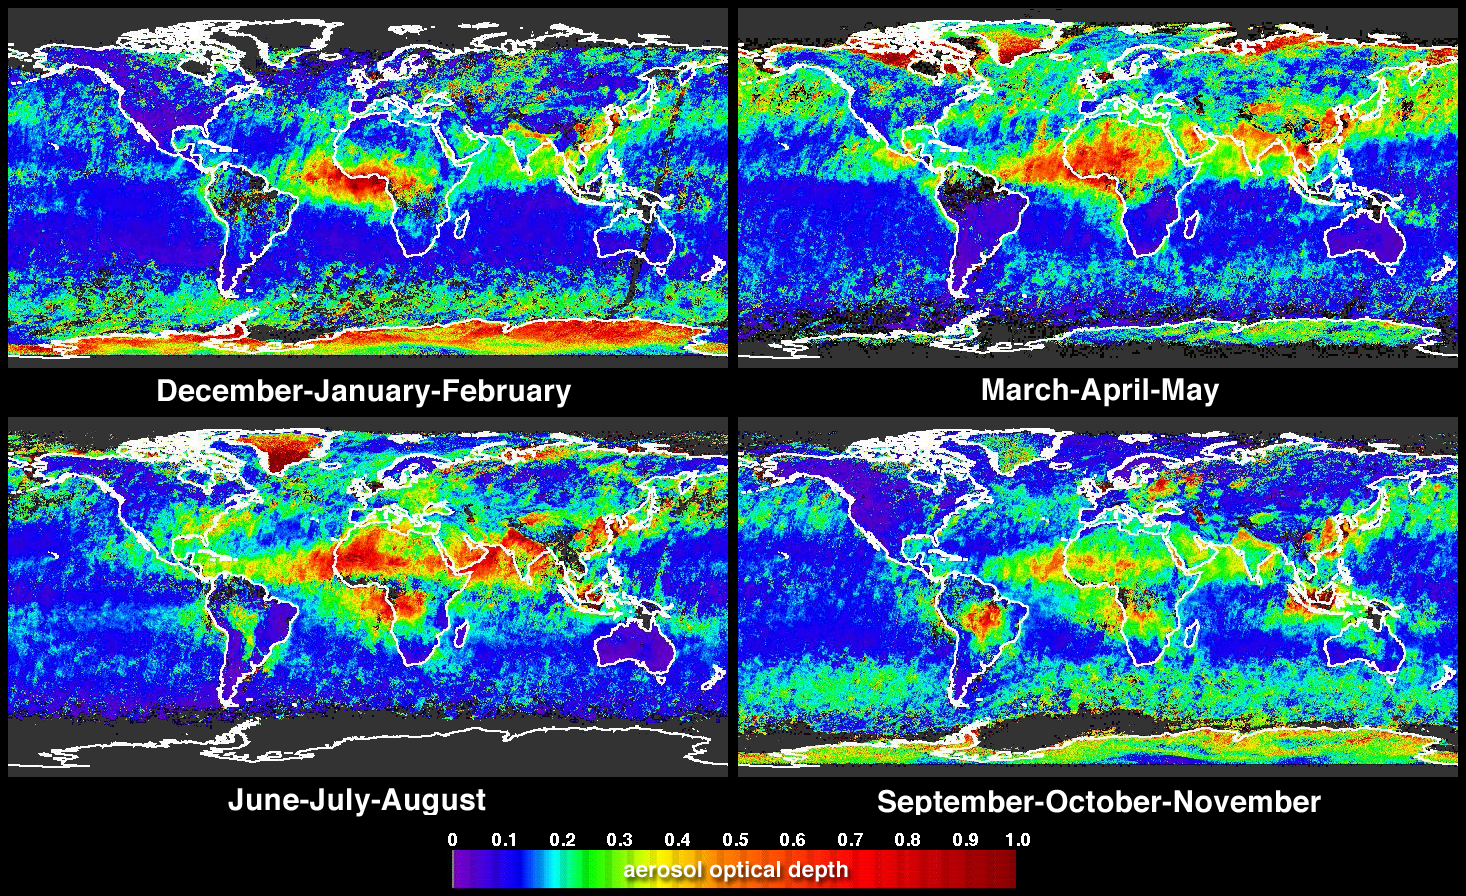

Global and Seasonal Aerosol Distributions from MISR

Global summaries of aerosol optical thickness from the Multi-angle Imaging SpectroRadiometer (MISR) instrument are now available at the NASA Langley Atmospheric Sciences Data Center [http://eosweb.larc.nasa.gov/]. These four panels and a 1-year movie, depict global aerosol amount, expressed as the aerosol optical depth (or optical thickness) in MISR’s green spectral band (558 nanometers). MISR algorithms retrieve aerosol amount, along with information about particle properties, from the variation in scene brightness over nine different view angles and four wavelengths. These maps were generated from data acquired during the December 2001 through November 2002 time period, and show column-integrated aerosol optical depth averaged over half-degree by half-degree grid cell areas (about 60 kilometer rectangles at low latitudes). The maps include aerosol particles of various sizes and from multiple sources, including biomass burning, mineral dust, sea salt and regional industrial pollution.

A color scale is used to represent optical depth; relatively clear sky is indicated by blue and purple pixels, whereas hazier atmosphere is indicated by red, orange, yellow or green pixels. Good continuity across the land-ocean boundary is observed between the eastern Atlantic Ocean and the Saharan desert source region. Deserts are the main sources of mineral dust, and MISR obtains aerosol optical depth at visible wavelengths over these bright areas. In the southern hemisphere, elevated aerosol amounts during the austral spring (September-October-November) are associated with the increased biomass burning that occurs in South America, Southern Africa and Australia during these months. Over northeastern Asia and Europe, aerosol amounts are higher during the boreal spring season (March-April-May). Other noteworthy features are the spatial separation of African aerosol sources into two distinct bands during the June-July-August season, a peak for Central American aerosol during the March-April-May fire season, and changes that occur over the Indian subcontinent and southeastern Asia over the course of the year.

One of the most challenging steps in obtaining good aerosol retrievals is the screening of clouds. The MISR algorithm uses several techniques, including radiometric (brightness) and stereoscopic cloud-detection masks. The high aerosol amounts over homogeneous ice sheets (Antarctica and Greenland) are probably an artifact of cloud screening limitations in these areas. Introduction of additional cloud masks and other product improvements are subjects of continuing work by the MISR team.

The Multi-angle Imaging SpectroRadiometer observes the daylit Earth continuously from pole to pole, and every 9 days views the entire globe between 82 degrees north and 82 degrees south latitude. MISR was built and is managed by NASA’s Jet Propulsion Laboratory, Pasadena, CA, for NASA’s Office of Earth Science, Washington, DC. The Terra satellite is managed by NASA’s Goddard Space Flight Center, Greenbelt, MD. JPL is a division of the California Institute of Technology.

Credit: NASA/GSFC/LaRC/JPL, MISR Team